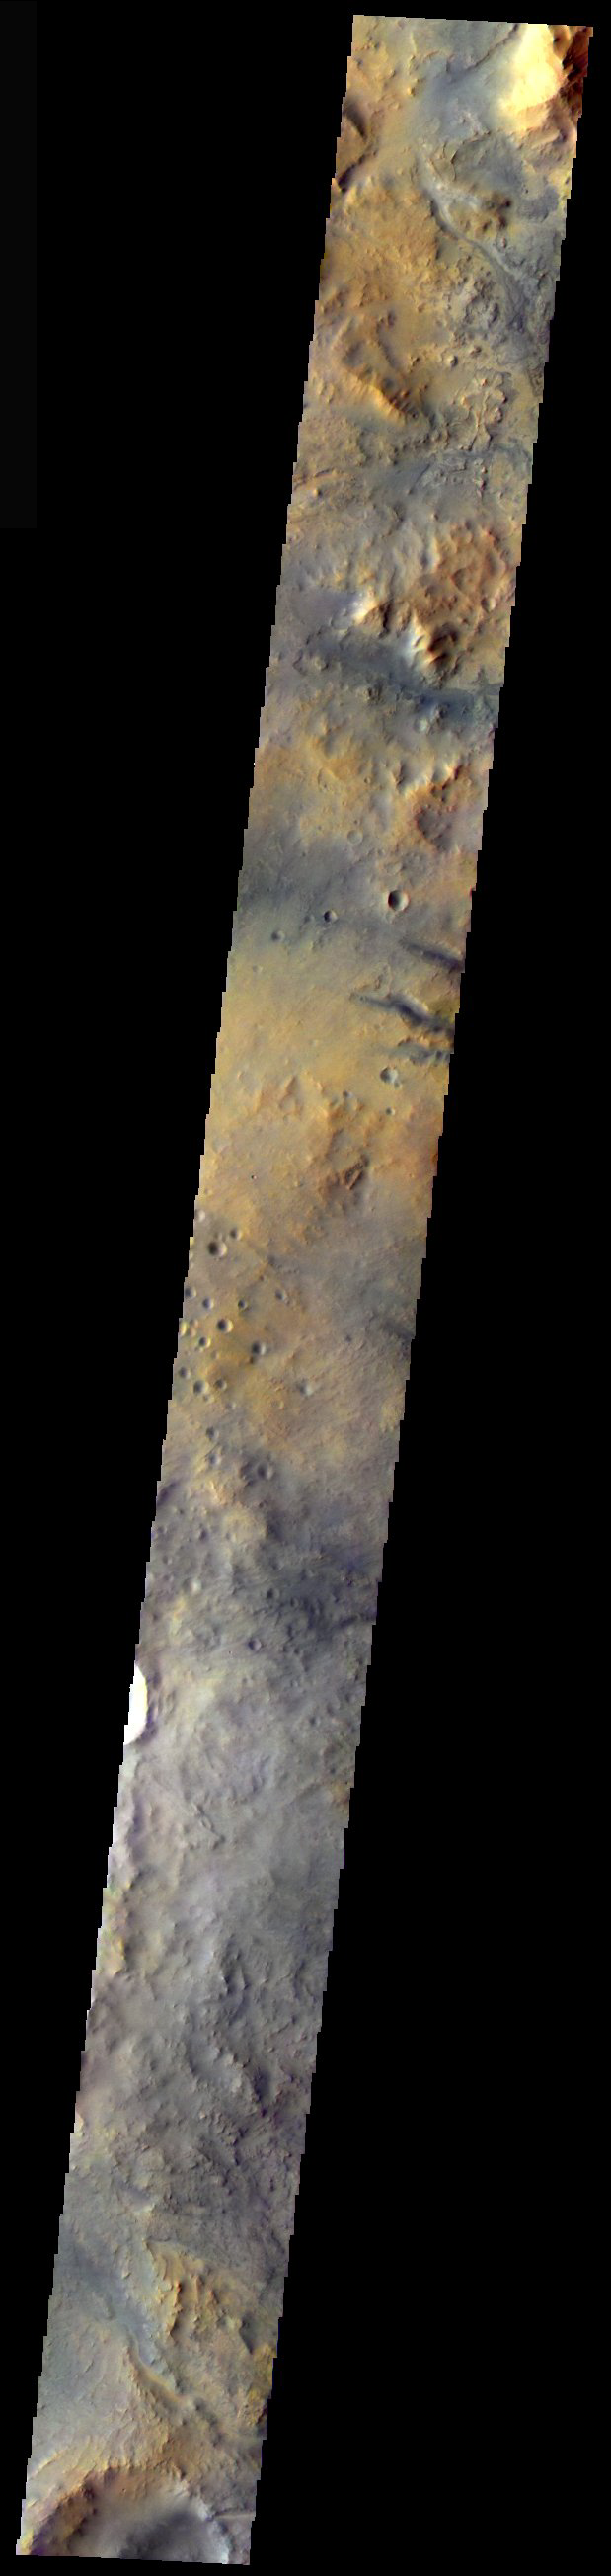

Nili Fossae in Color

Released 3 December 2003

An unusual mix of orange and gray hues are on display in this approximately true colorTHEMIS VIS image. Using the pixel-averaging mode of the camera to allow for increased coverage (at lower spatial resolution), the scene spans over 190 km of the region known as Nili Fossae in NE Syrtis Major. Note how the orange hues tend to occur on upland terrain while the gray hues are mostly on the lowlands. This may be due to the action of gray, basaltic sand moving along the lowland terrain and scouring away the oxidized or weathered orange-brown surfaces.

Initial image processing and calibration by THEMIS team members J. Bell, T. McConnochie, and D. Savransky at Cornell University; additional processing and final color balance by space artist Don Davis.

Image information: VIS instrument. Latitude 21.4, Longitude 76.6 East (283.4 West). 19 meter/pixel resolution.

Note: this THEMIS visual image has not been radiometrically nor geometrically calibrated for this preliminary release. An empirical correction has been performed to remove instrumental effects. A linear shift has been applied in the cross-track and down-track direction to approximate spacecraft and planetary motion. Fully calibrated and geometrically projected images will be released through the Planetary Data System in accordance with Project policies at a later time.

NASA’s Jet Propulsion Laboratory manages the 2001 Mars Odyssey mission for NASA’s Office of Space Science, Washington, D.C. The Thermal Emission Imaging System (THEMIS) was developed by Arizona State University, Tempe, in collaboration with Raytheon Santa Barbara Remote Sensing. The THEMIS investigation is led by Dr. Philip Christensen at Arizona State University. Lockheed Martin Astronautics, Denver, is the prime contractor for the Odyssey project, and developed and built the orbiter. Mission operations are conducted jointly from Lockheed Martin and from JPL, a division of the California Institute of Technology in Pasadena.

Credit: NASA/JPL/Arizona State University/Cornell University/Don Davis